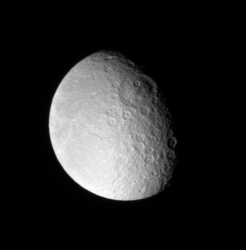

Tirawa on the Terminator

Rhea sports an immense impact scar on its leading hemisphere, like several other major Saturnian moons. The impact basin, seen above center on the day-night dividing line, or terminator, is named Tirawa, and is about 360 kilometers (220 miles) across.

North on Rhea (1,528 kilometers, or 949 miles across) is up.

The image was taken in visible light with the Cassini spacecraft narrow-angle camera on June 1, 2007. The view was acquired at a distance of approximately 1.6 million kilometers (1 million miles) from Rhea and at a Sun-Rhea-spacecraft, or phase, angle of 55 degrees. Image scale is 10 kilometers (6 miles) per pixel.

The Cassini-Huygens mission is a cooperative project of NASA, the European Space Agency and the Italian Space Agency. The Jet Propulsion Laboratory, a division of the California Institute of Technology in Pasadena, manages the mission for NASA’s Science Mission Directorate, Washington, D.C. The Cassini orbiter and its two onboard cameras were designed, developed and assembled at JPL. The imaging operations center is based at the Space Science Institute in Boulder, Colo.

Credit: NASA/JPL/Space Science Institute